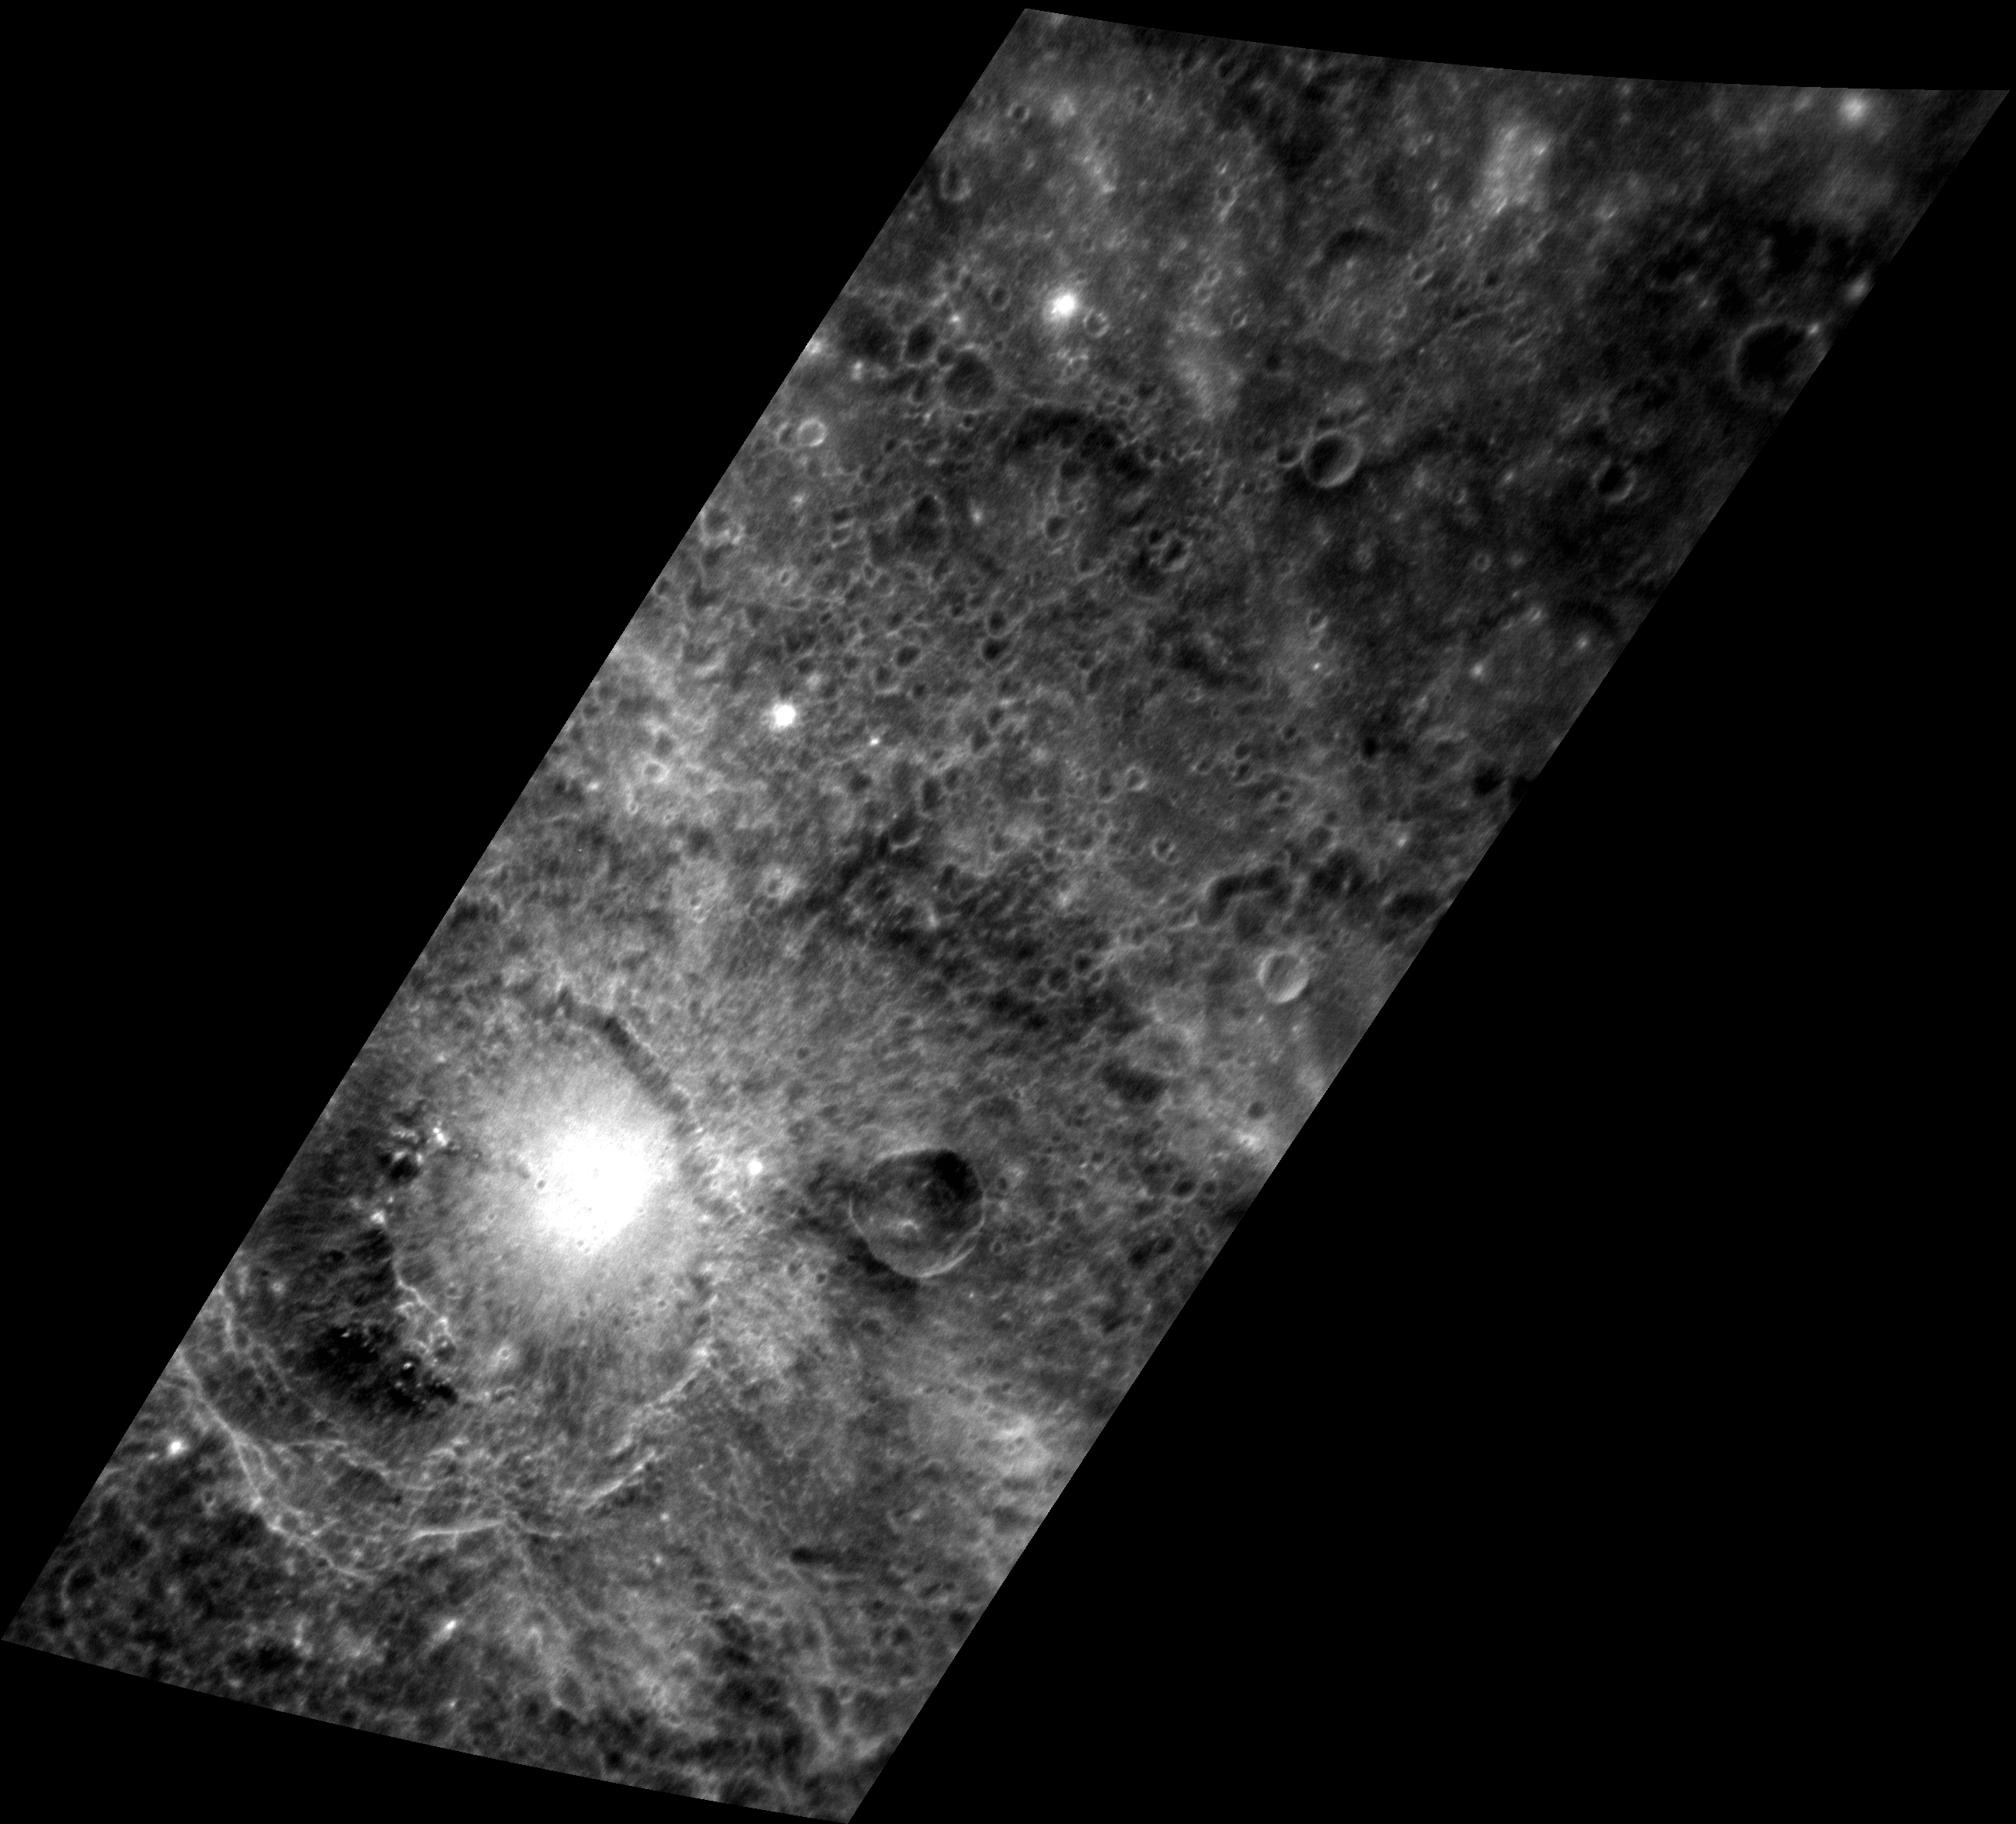

Bright and Dark Craters

This image depicts a stark contrast between albedo differences on Mercury. The crater Kālidāsa, located in the bottom left of the image, contains a smaller but exceptionally bright crater on its floor. Nearby to the southwest, low reflectance material (LRM) is found on Kālidāsa’s floor. LRM is also visible at the upper right corner of the image. The law of superposition tells us that Kālidāsa must have formed before the small bright crater.

This image was acquired as a high-resolution targeted observation. Targeted observations are images of a small area on Mercury’s surface at resolutions higher than the 250-meter/pixel (820 feet/pixel) morphology base map or the 1-kilometer/pixel (0.6 miles/pixel) color base map. It is not possible to cover all of Mercury’s surface at this high resolution during MESSENGER’s one-year mission, but several areas of high scientific interest are generally imaged in this mode each week.

The MESSENGER spacecraft is the first ever to orbit the planet Mercury, and the spacecraft’s seven scientific instruments and radio science investigation are unraveling the history and evolution of the Solar System’s innermost planet. Visit the Why Mercury? section of this website to learn more about the key science questions that the MESSENGER mission is addressing.

Date acquired: June 07, 2011
Image Mission Elapsed Time (MET): 215940577
Image ID: 349800
Instrument: Narrow Angle Camera (NAC) of the Mercury Dual Imaging System (MDIS)
Center Latitude: -17.25°
Center Longitude: 182.2° E
Resolution: 141 meters/pixel
Scale: Kālidāsa crater is approximately 100 km (62 mi) in diameter.
Incidence Angle: 17.4°
Emission Angle: 65.8°
Phase Angle: 78.3°

These images are from MESSENGER, a NASA Discovery mission to conduct the first orbital study of the innermost planet, Mercury. For information regarding the use of images, see the MESSENGER image use policy.

Credit: NASA/Johns Hopkins University Applied Physics Laboratory/Carnegie Institution of Washington